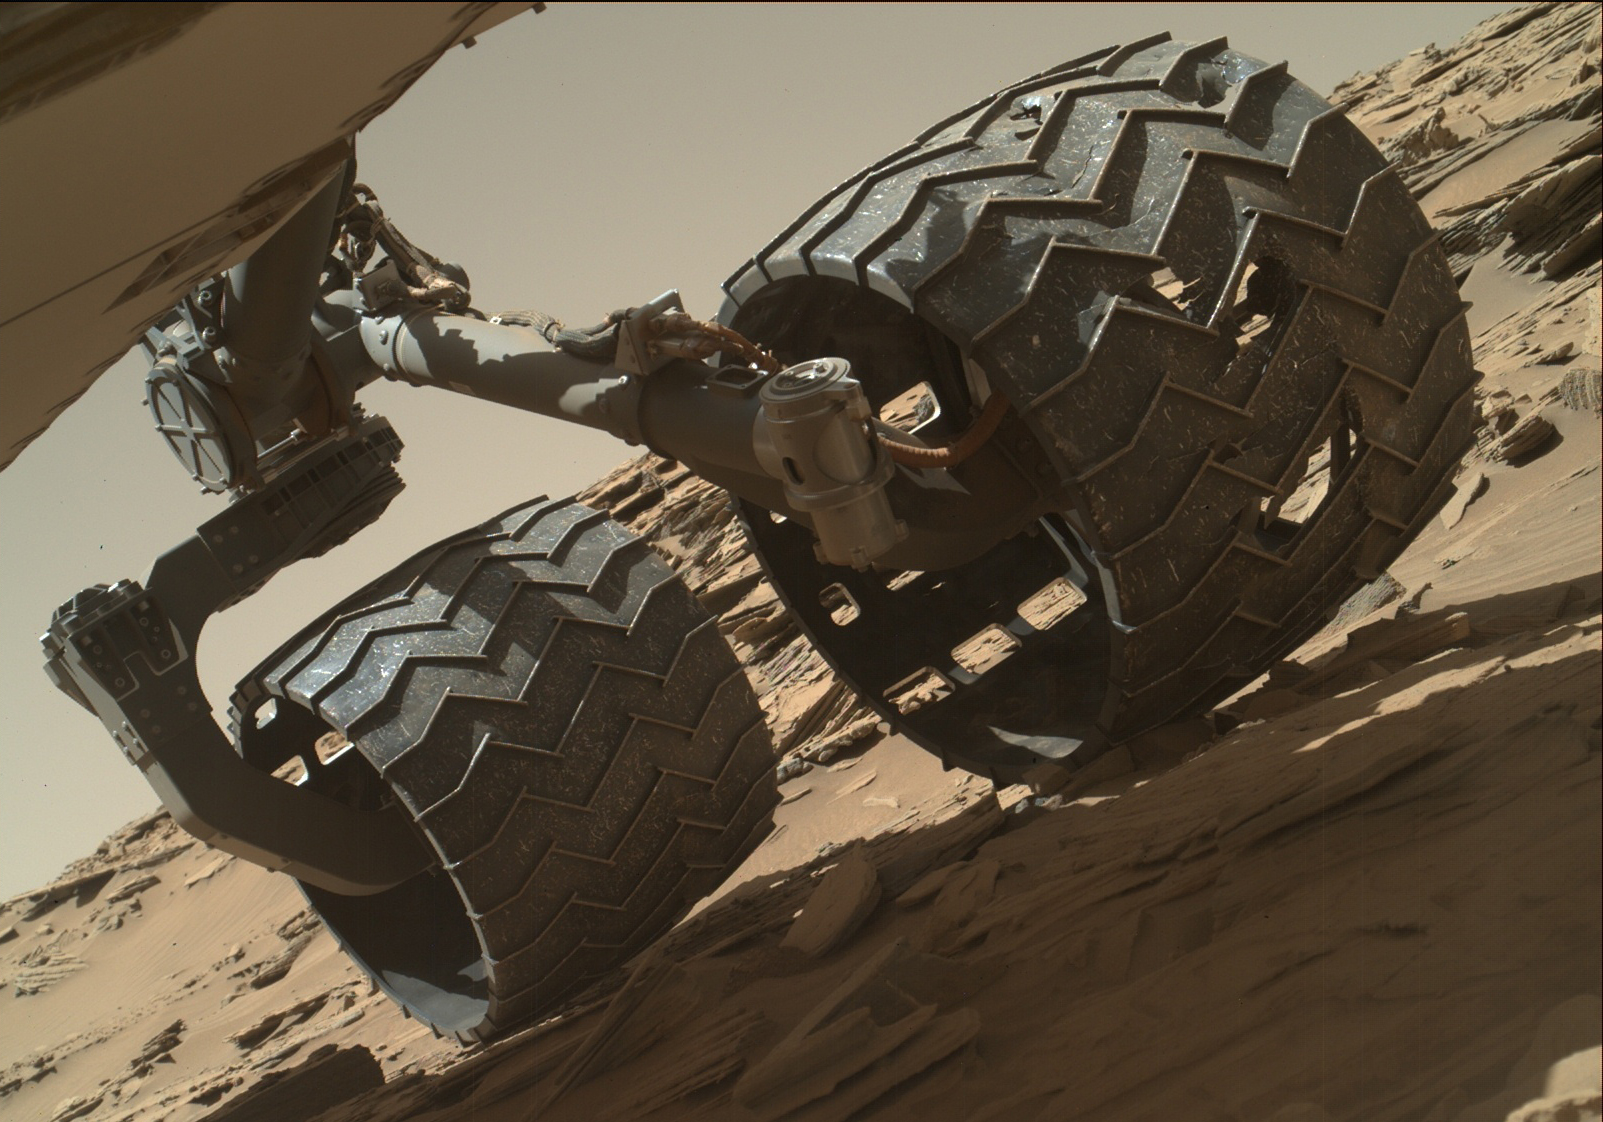

Routine Inspection of Rover Wheel Wear and Tear

The team operating NASA’s Curiosity Mars rover uses the Mars Hand Lens Imager (MAHLI) camera on the rover’s arm to check the condition of the wheels at routine intervals. This image of Curiosity’s left-middle and left-rear wheels is part of an inspection set taken on April 18, 2016, during the 1,315th Martian day, or sol, of the rover’s work on Mars.

Holes and tears in the wheels worsened significantly during 2013 as Curiosity was crossing terrain studded with sharp rocks on its route from near its 2012 landing site to the base of Mount Sharp. Team members are keeping a close eye for when any of the zig-zag shaped treads, call grousers, begin to break. Longevity testing with identical wheels on Earth indicates that when three grousers on a given wheel have broken, that wheel has reached about 60 percent of its useful mileage. Since Curiosity’s current odometry of 7.9 miles (12.7 kilometers) is about 60 percent of the amount needed for reaching all the geological layers planned in advance as the mission’s science destinations, and no grousers have yet broken, the accumulating damage to wheels is not expected to prevent the rover from reaching those destinations on Mount Sharp.

As with other images from Curiosity’s cameras, all of the wheel-inspection exposures are available in the raw images collections at http://mars.nasa.gov/msl/multimedia/raw/. The Sol 1315 MAHLI raw images are at http://mars.nasa.gov/msl/multimedia/raw/?s=1315&camera=MAHLI. The rover’s location during this wheel check was on “Naukluft Plateau” on lower Mount Sharp.

Curiosity’s six aluminum wheels are about 20 inches (50 centimeters) in diameter and 16 inches (40 centimeters) wide. Each of the six wheels has its own drive motor, and the four corner wheels also have steering motors.

MAHLI was built by Malin Space Science Systems, San Diego. NASA’s Jet Propulsion Laboratory, a division of the California Institute of Technology in Pasadena, manages the Mars Science Laboratory Project for the NASA Science Mission Directorate, Washington. JPL designed and built the project’s Curiosity rover.

Credit: NASA/JPL-Caltech/MSSS